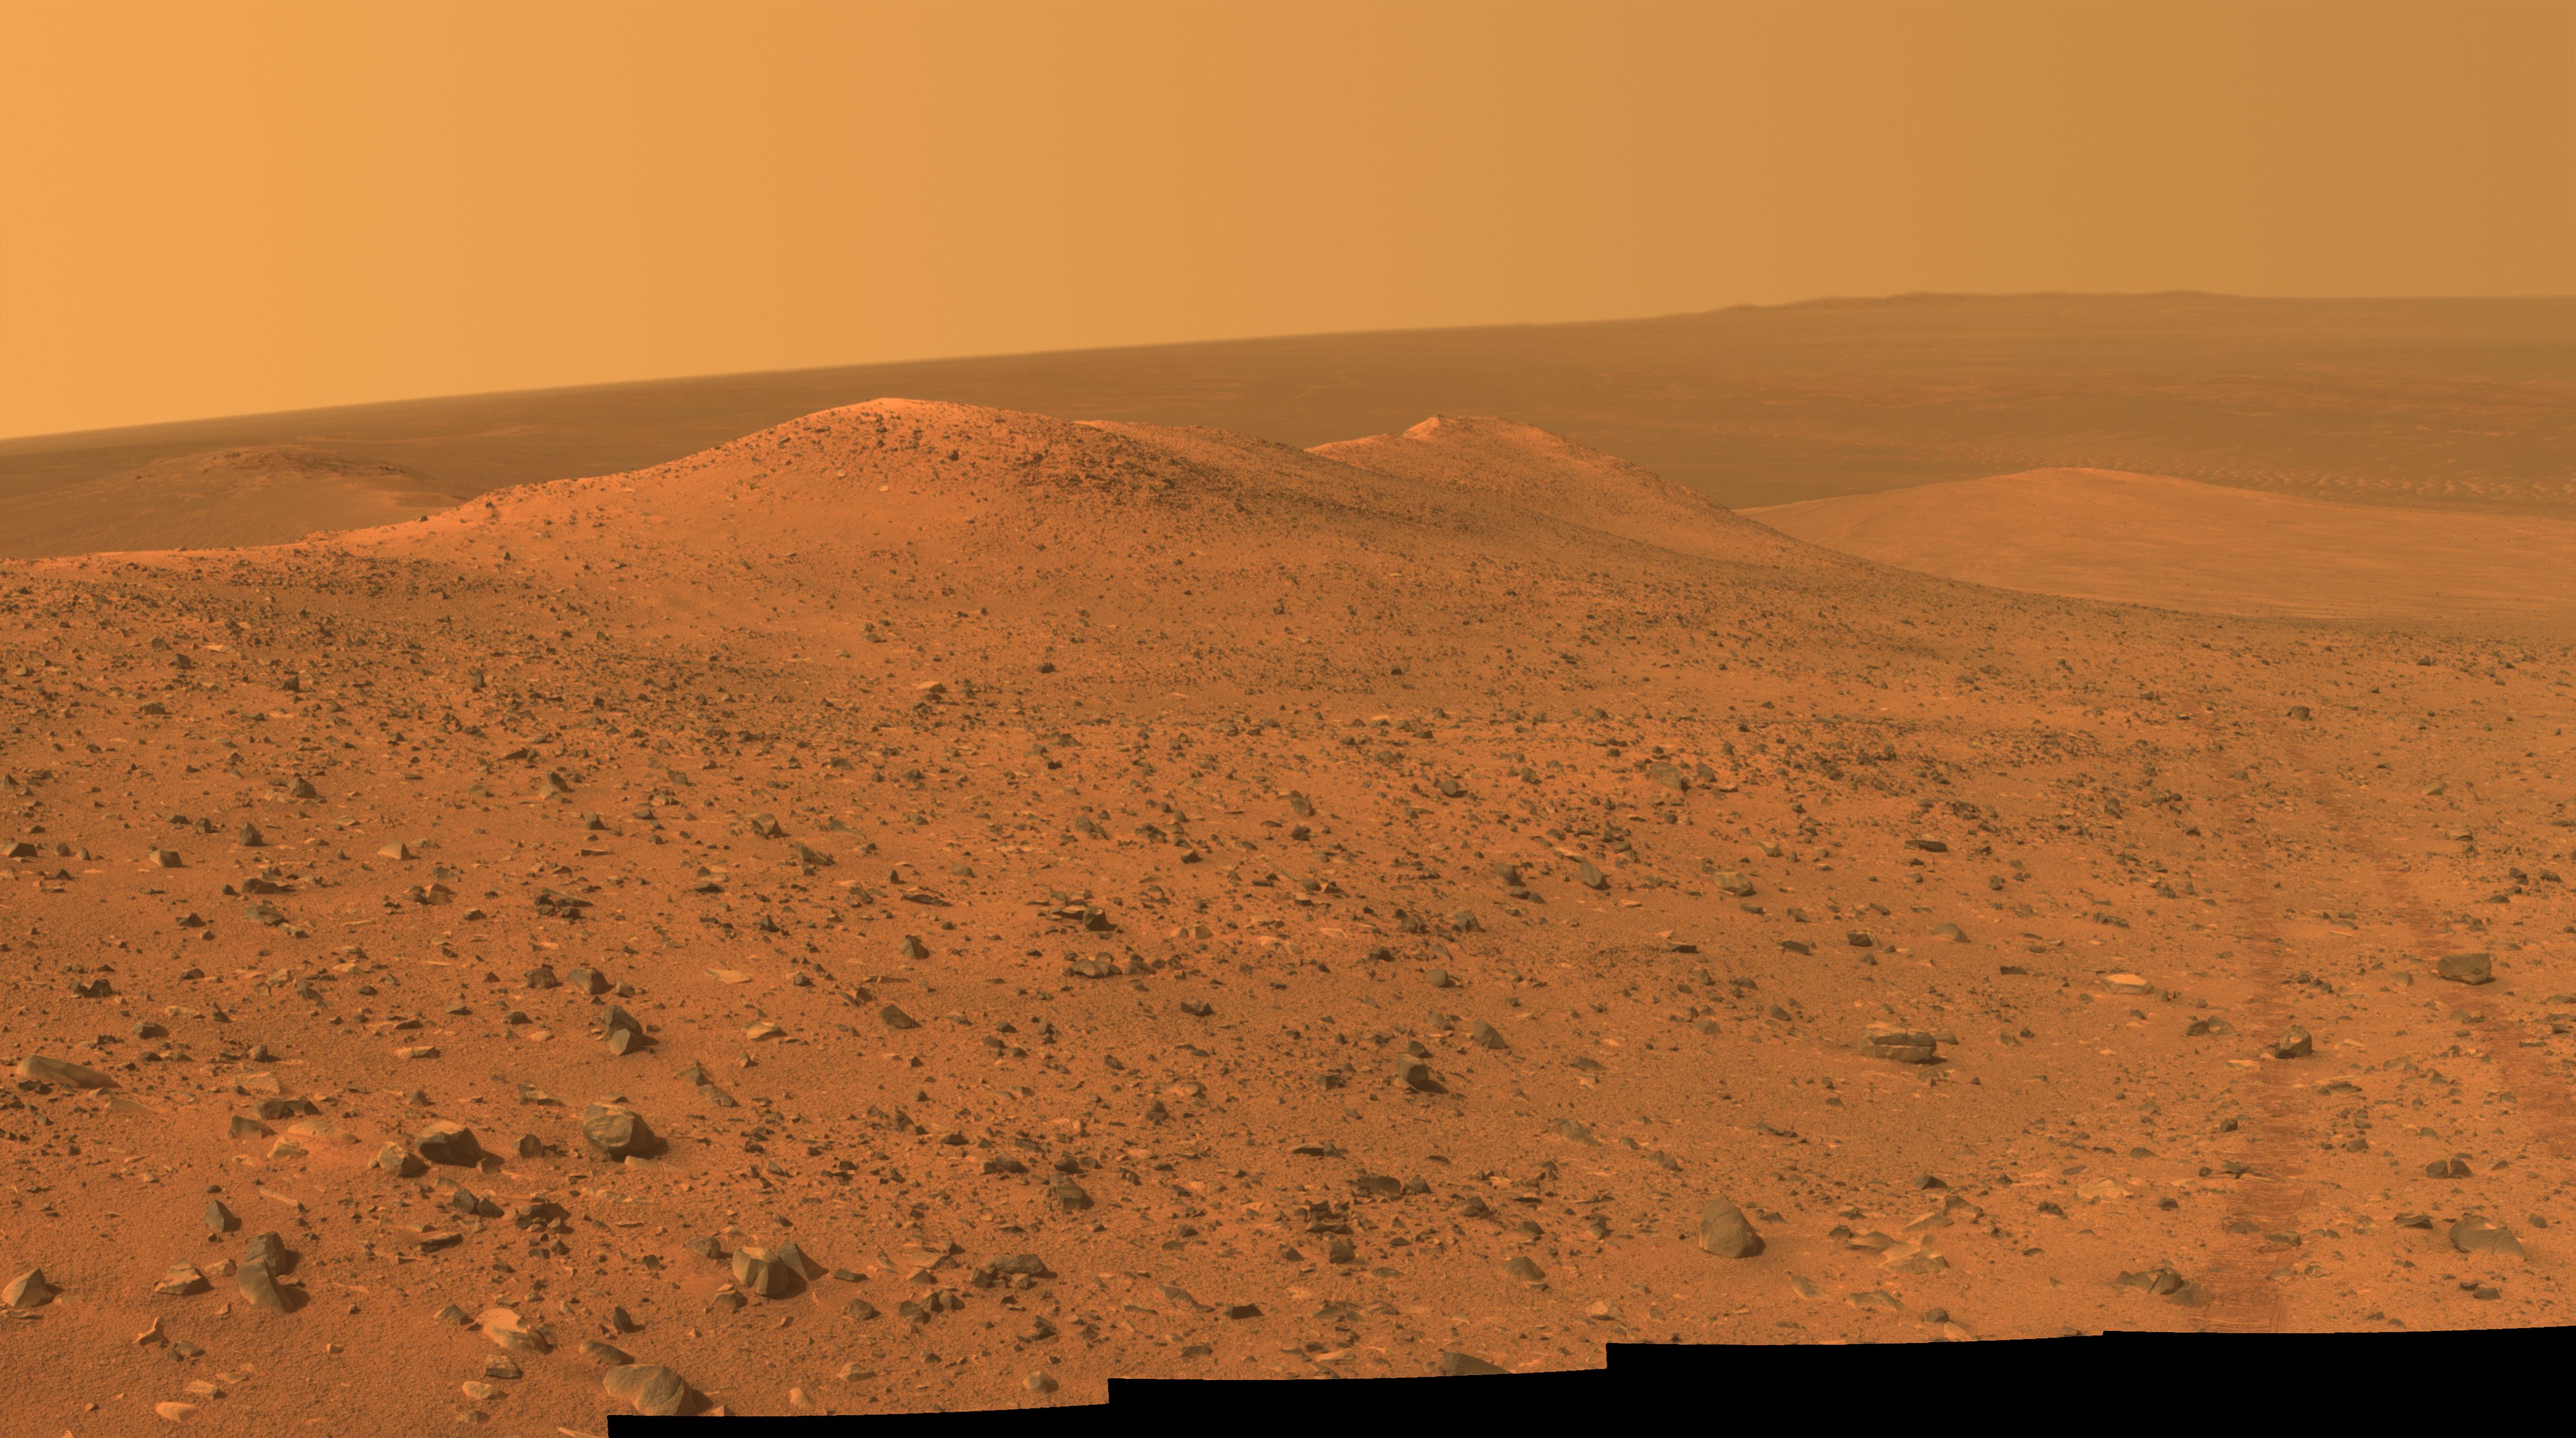

Opportunity’s Northward View of ‘Wdowiak Ridge’

This vista from NASA’s Mars Exploration Rover Opportunity shows “Wdowiak Ridge,” from left foreground to center, as part of a northward look with the rover’s tracks visible at right.

Opportunity’s panoramic camera (Pancam) recorded the component images for this mosaic on Sept. 17, 2014, during the 3,786th Martian day, or sol, of Opportunity’s work on Mars.

The ridge stands prominently on the western rim of Endeavour crater, about 200 yards or meters west of the rim’s main crest line. Its informal name is a tribute to Opportunity science team member Thomas J. Wdowiak (1939-2013).

This panorama spans about 70 compass degrees from north-northwest on the left to east-northeast on the right. Wdowiak Ridge rises steeply about 40 feet from base to top. It extends about 500 feet (150 meters) in length. For scale, the distance between Opportunity’s parallel wheel tracks is about 3.3 feet (1 meter).

Wdowiak Ridge is visible from overhead in the map at http://mars.nasa.gov/mer/mission/tm-opportunity/images/MERB_Sol3798_1.jpg, from the northeastern end near the rover’s Sol 3751 location to Odyssey Crater near the rover’s Sol 3789 location.

This version of the image is presented in approximate true color by combing exposures taken through three of the Pancam’s color filters, centered on wavelengths of 753 nanometers (near-infrared), 535 nanometers (green) and 432 nanometers (violet).

JPL manages the Mars Exploration Rover Project for NASA’s Science Mission Directorate in Washington.

Credit: NASA/JPL-Caltech/Cornell Univ./Arizona State Univ.